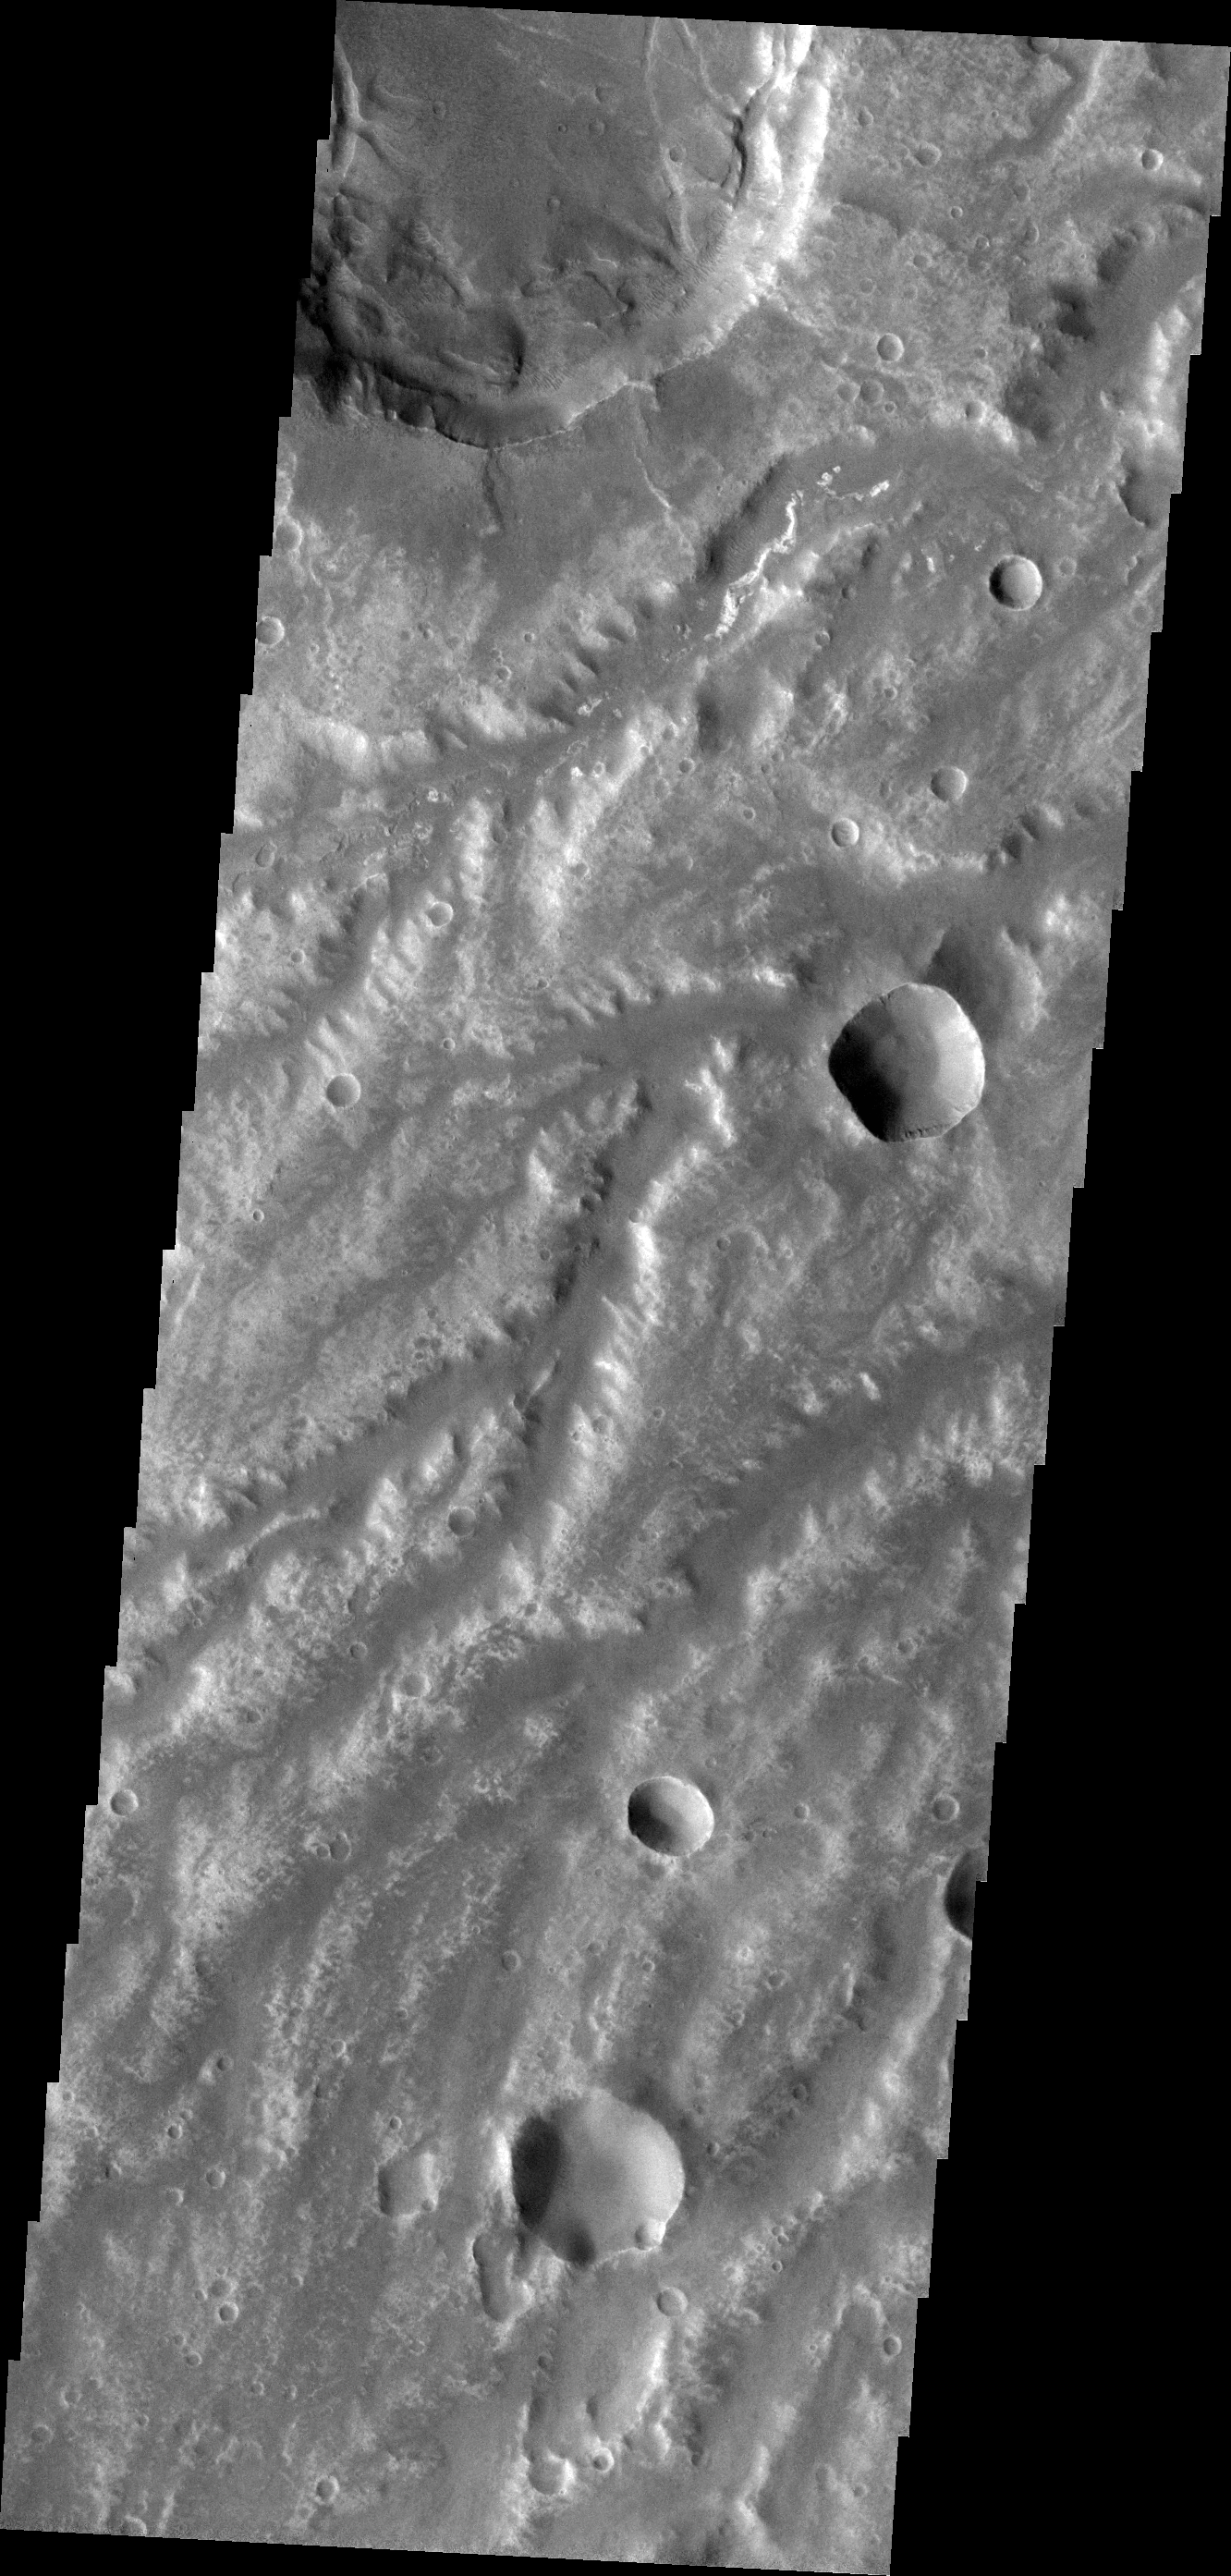

Arda Valles

The network of channels in this VIS image are part of Arda Valles.

Credit: NASA/JPL-Caltech/ASU